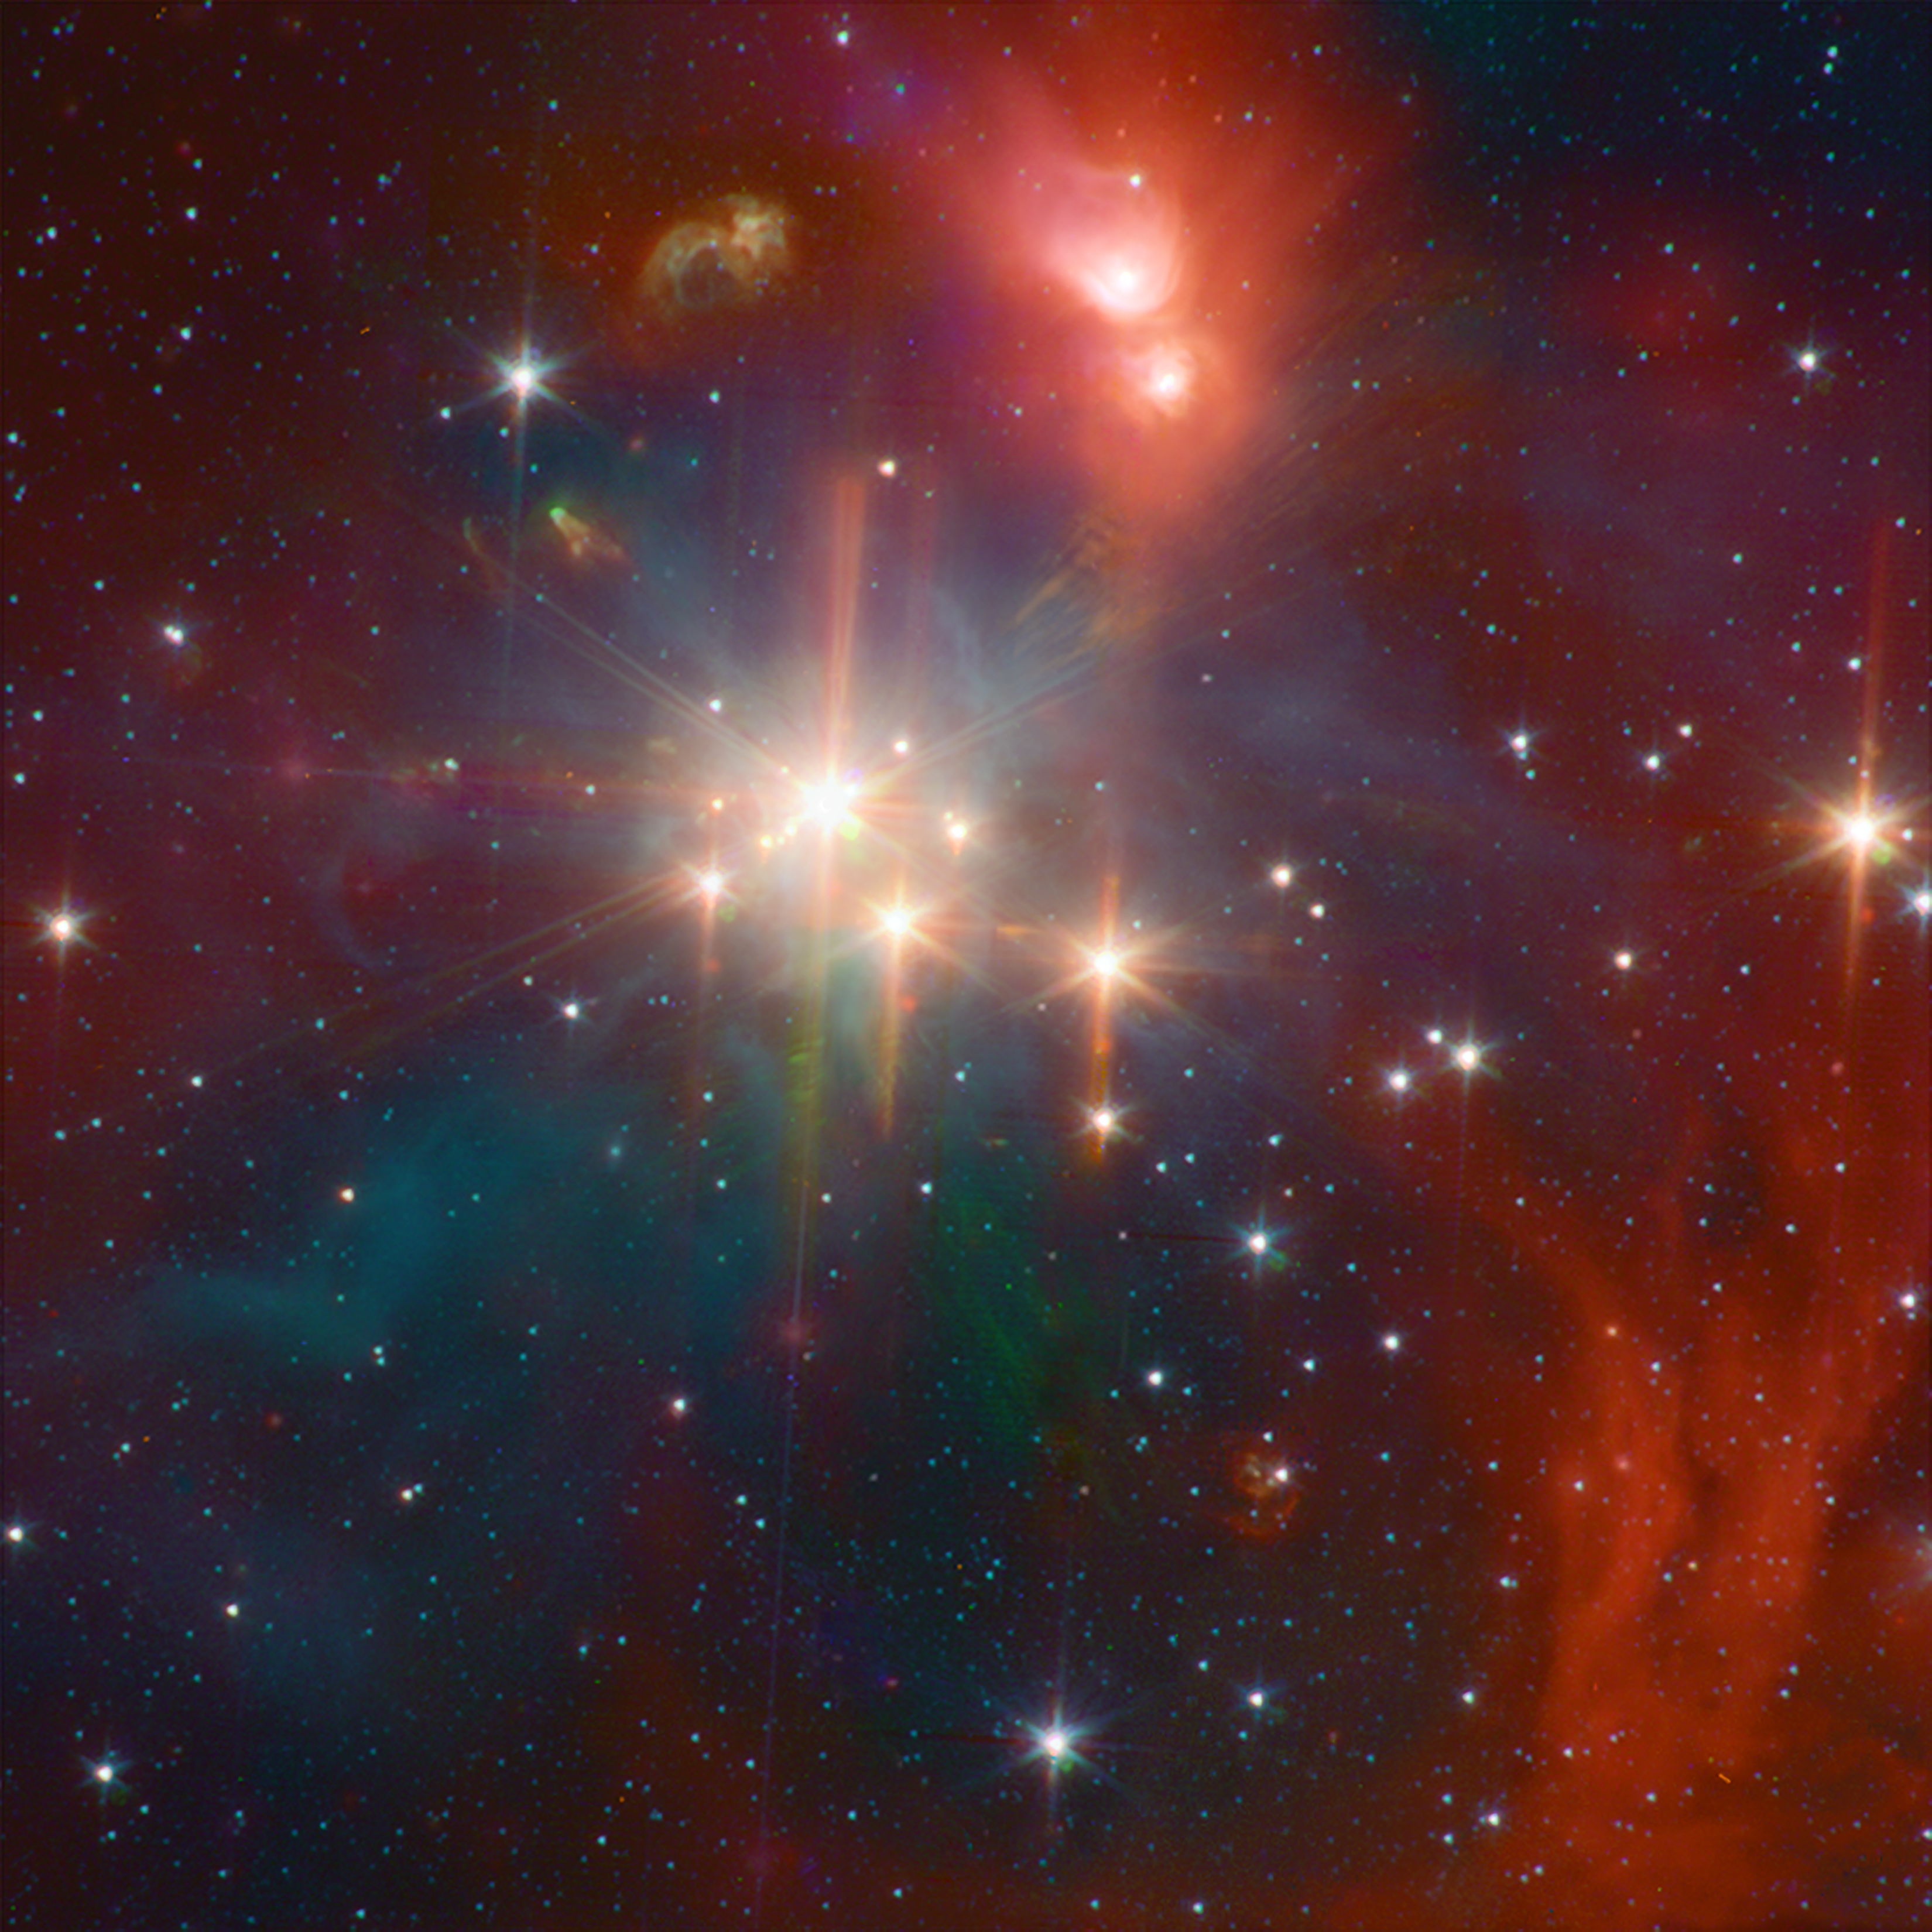

Infrared Coronet Cluster

While perhaps not quite as well known as its star formation cousin of Orion, the Corona Australis region (containing, at its heart, the Coronet cluster) is one of the nearest and most active regions of ongoing star formation. The Spitzer image shows young stars plus diffuse emission from dust.

Credit: NASA/JPL-Caltech/CfA